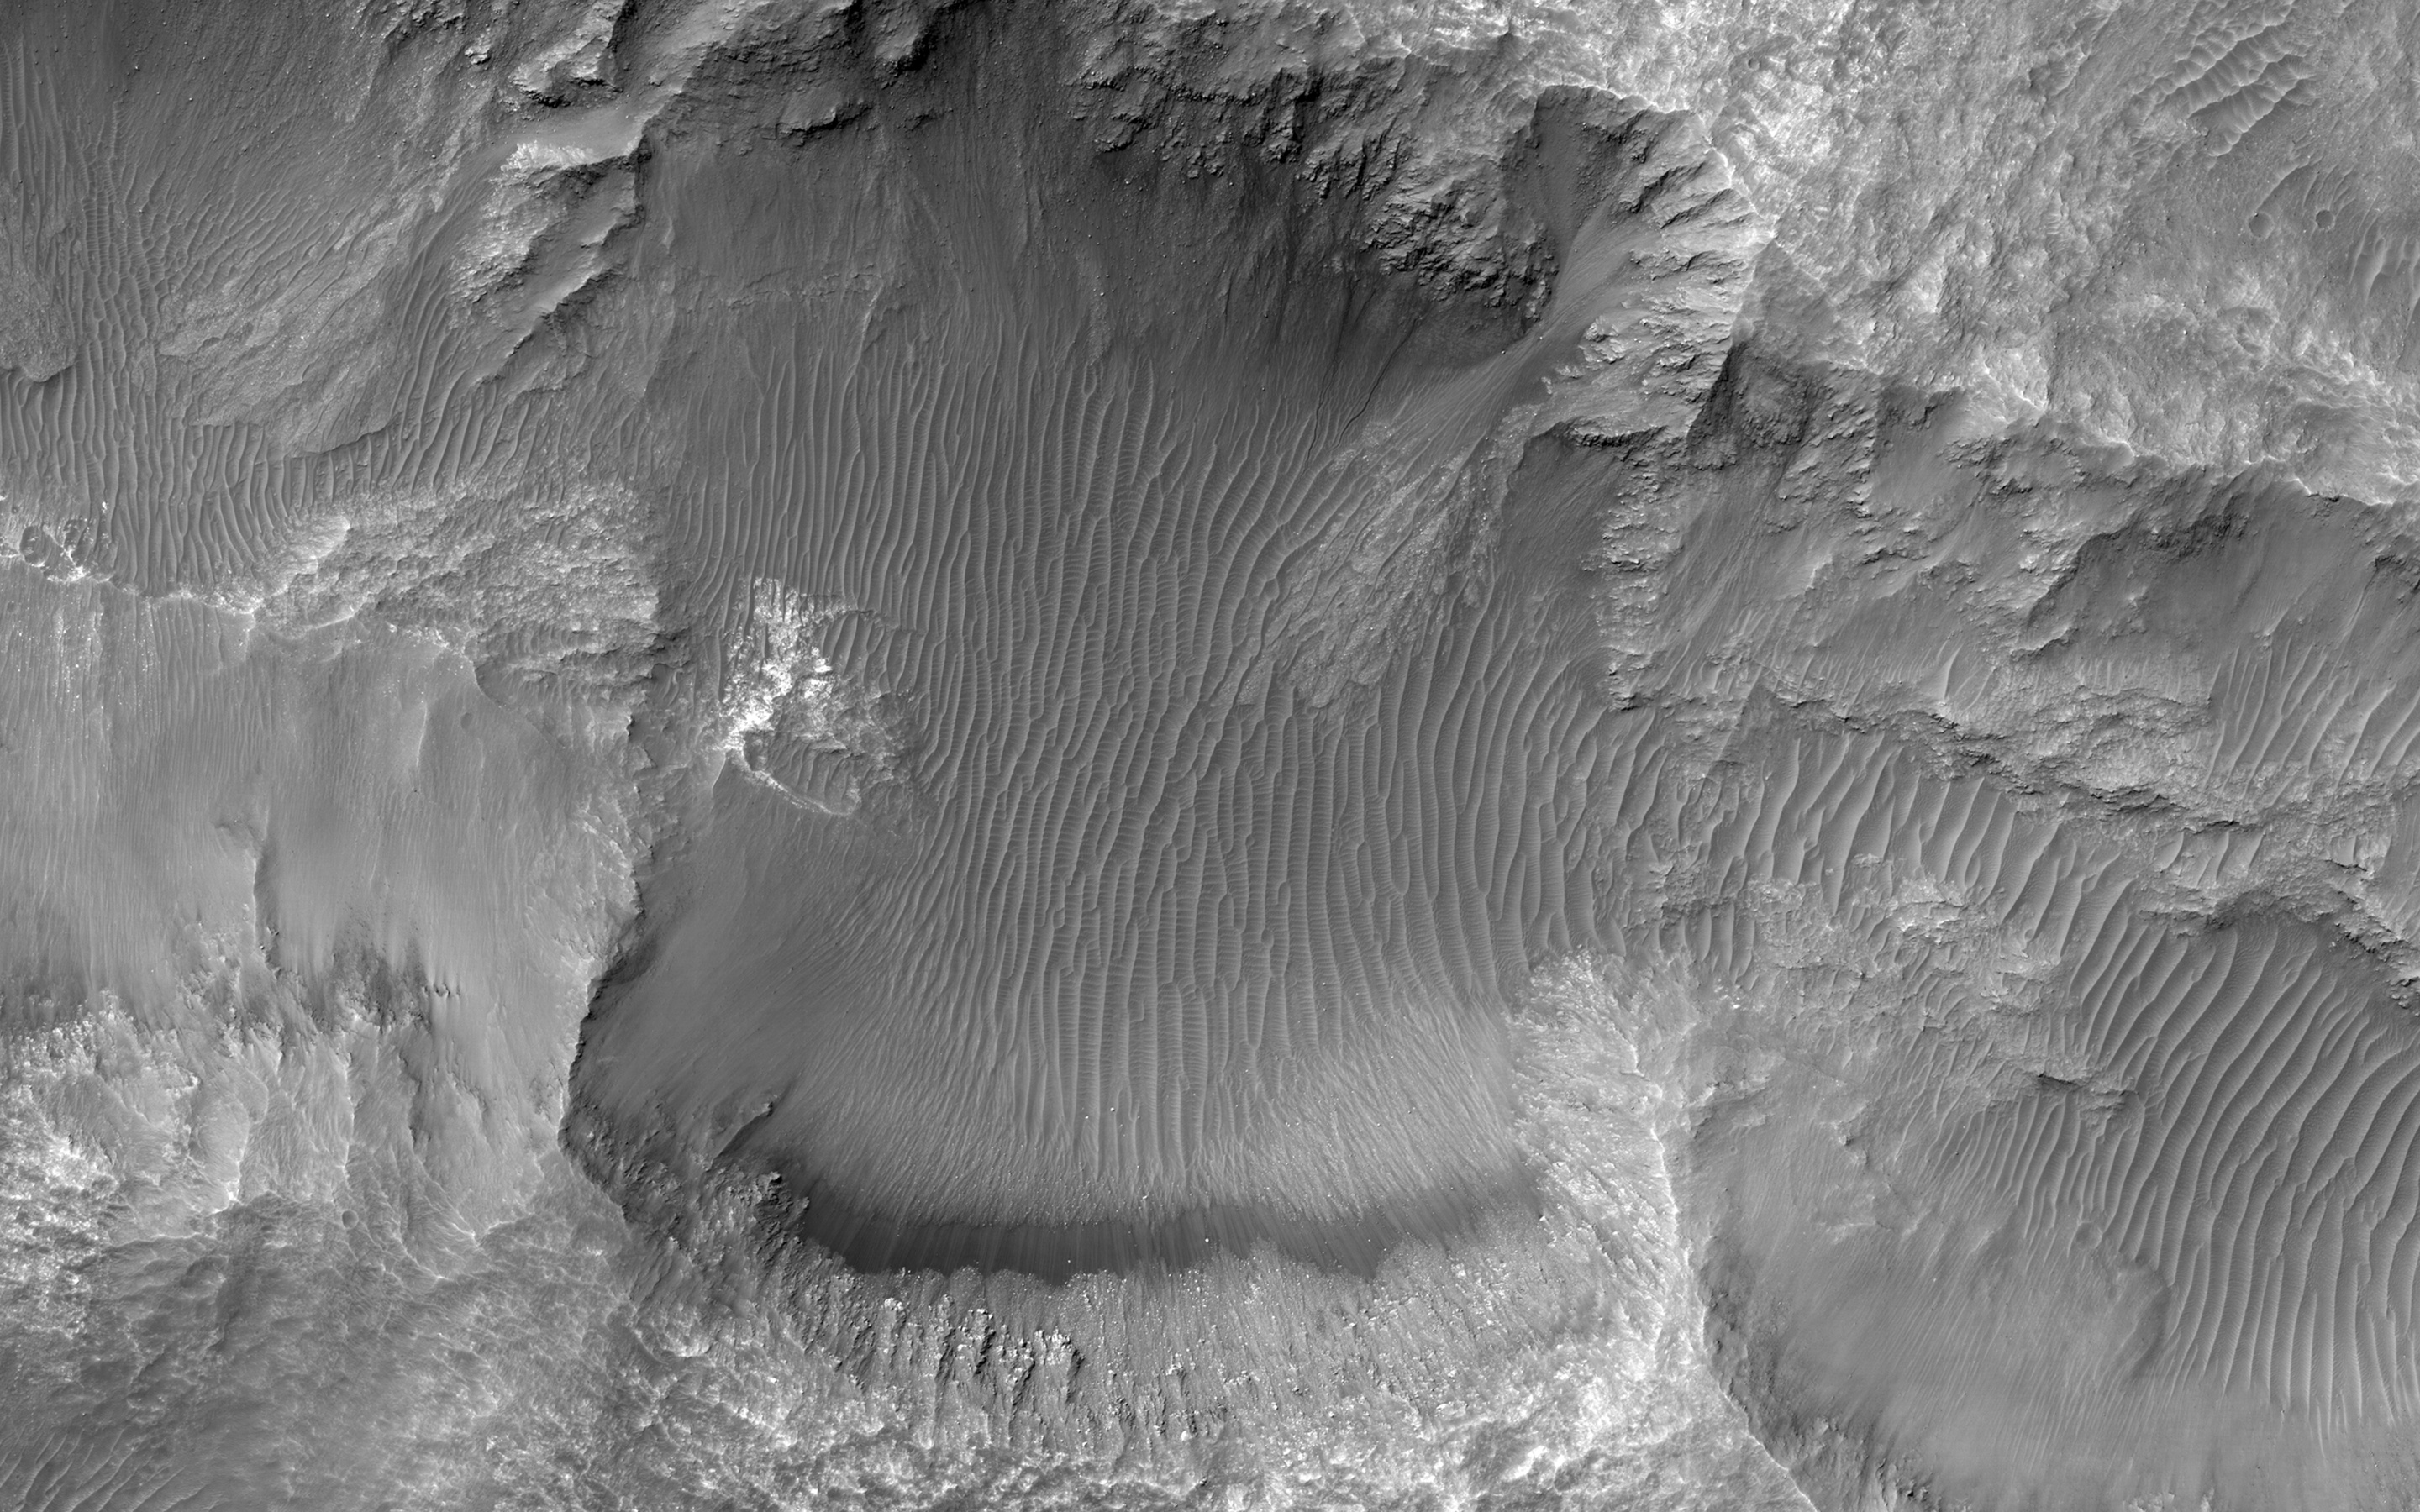

A Triple Crater

This image from NASA’s Mars Reconnaissance Orbiter shows an elongated depression from three merged craters.

The raised rims and ejecta indicate that these are impact craters rather than collapse or volcanic landforms. The pattern made by the ejecta and the craters suggest this was a highly oblique (low angle to the surface) impact, probably coming from the west.

There may have been three major pieces flying in close formation to make this triple crater. Be sure to view the anaglyph for a more detailed look.

This is a stereo pair with ESP_041350_1455.

The map is projected here at a scale of 25 centimeters (9.8 inches) per pixel. [The original image scale is 26.1 centimeters (10.3 inches) per pixel (with 1 x 1 binning); objects on the order of 78 centimeters (30.7 inches) across are resolved.] North is up.

The University of Arizona, Tucson, operates HiRISE, which was built by Ball Aerospace & Technologies Corp., Boulder, Colo. NASA’s Jet Propulsion Laboratory, a division of Caltech in Pasadena, California, manages the Mars Reconnaissance Orbiter Project for NASA’s Science Mission Directorate, Washington.

Credit: NASA/JPL-Caltech/Univ. of Arizona